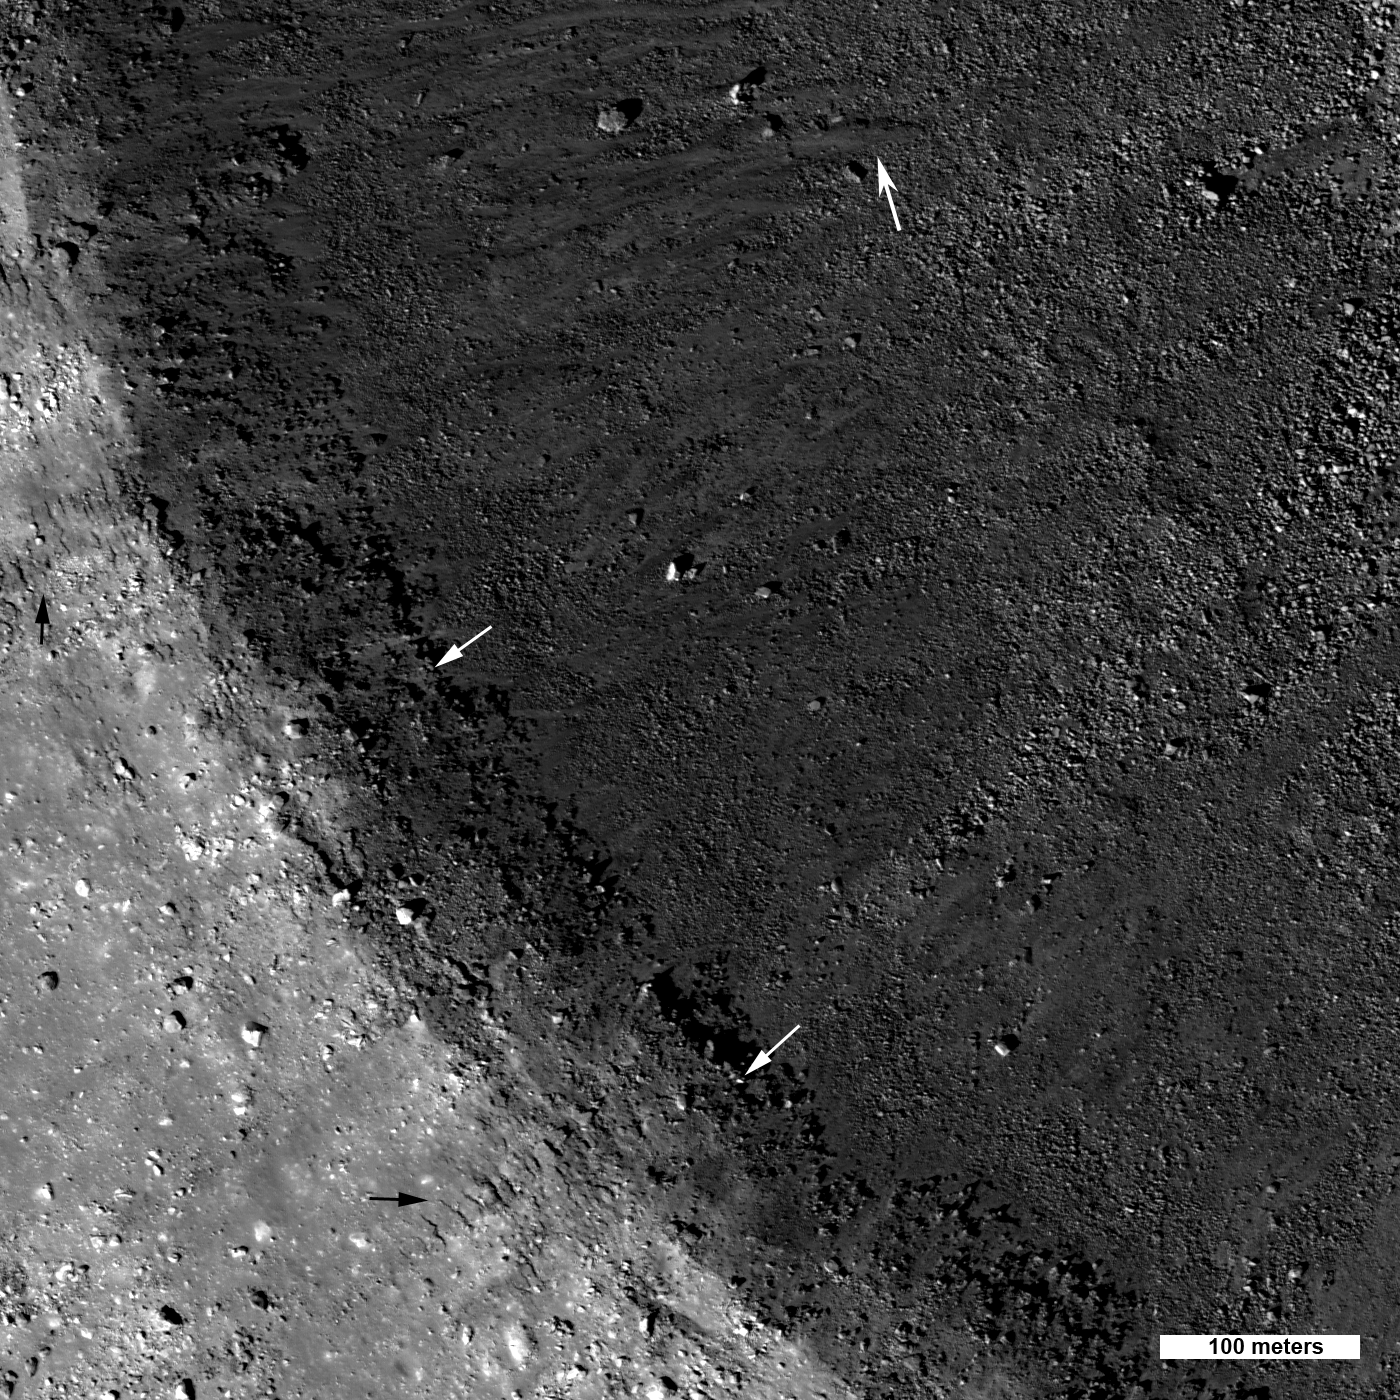

Linné Crater

Linné crater (2.2 kilometers, or 1.6 miles, diameter) is a beautifully preserved young mare crater. Small white arrows indicate layering preserved just below the rim; these rock outcrops probably represent discrete lava flow deposits.

Since the Moon has no atmosphere, no wind, and no rain, features on the surface are preserved for millions of years. The exact age of Linné crater is not known, although it is thought to be less than ten million years old. The new LROC images show a richness of detail that confirm this young age. The small black arrows on the rim point out small delicate fractures (lower left of opening image) that formed as the crater walls slumped inward. Also note the frozen impact melt flows amongst the boulders strewn along the steep inner wall (large white arrow).

NASA’s Goddard Space Flight Center built and manages the mission for the Exploration Systems Mission Directorate at NASA Headquarters in Washington. The Lunar Reconnaissance Orbiter Camera was designed to acquire data for landing site certification and to conduct polar illumination studies and global mapping. Operated by Arizona State University, LROC consists of a pair of narrow-angle cameras (NAC) and a single wide-angle camera (WAC). The mission is expected to return over 70 terabytes of image data.

Credit: NASA/GSFC/Arizona State University